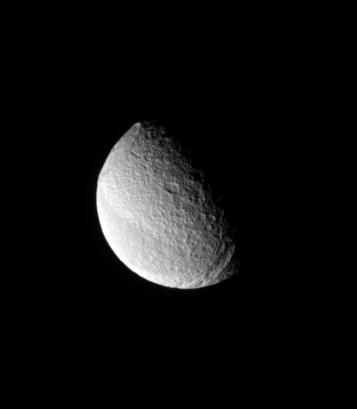

Fortunate View

From a highly inclined orbit, the Cassini spacecraft looks toward far northern latitudes on Tethys.

Here, the spacecraft was above a position about 45 degrees north of the moon’s equator. This vantage point afforded a view of the moon’s three most recognizable features: the Ithaca Chasma canyon system (at lower right), Odysseus crater (at upper left) and the equatorial band of darker terrain (at lower left).

Lit terrain seen here is on the leading hemisphere of Tethys (1,062 kilometers, or 660 miles across). North is up.

The image was taken in visible light with the Cassini spacecraft narrow-angle camera on April 29, 2008. The view was obtained at a distance of approximately 991,000 kilometers (616,000 miles) from Tethys and at a Sun-Tethys-spacecraft, or phase, angle of 73 degrees. Image scale is 6 kilometers (4 miles) per pixel.

The Cassini-Huygens mission is a cooperative project of NASA, the European Space Agency and the Italian Space Agency. The Jet Propulsion Laboratory, a division of the California Institute of Technology in Pasadena, manages the mission for NASA’s Science Mission Directorate, Washington, D.C. The Cassini orbiter and its two onboard cameras were designed, developed and assembled at JPL. The imaging operations center is based at the Space Science Institute in Boulder, Colo.

Credit: NASA/JPL/Space Science Institute